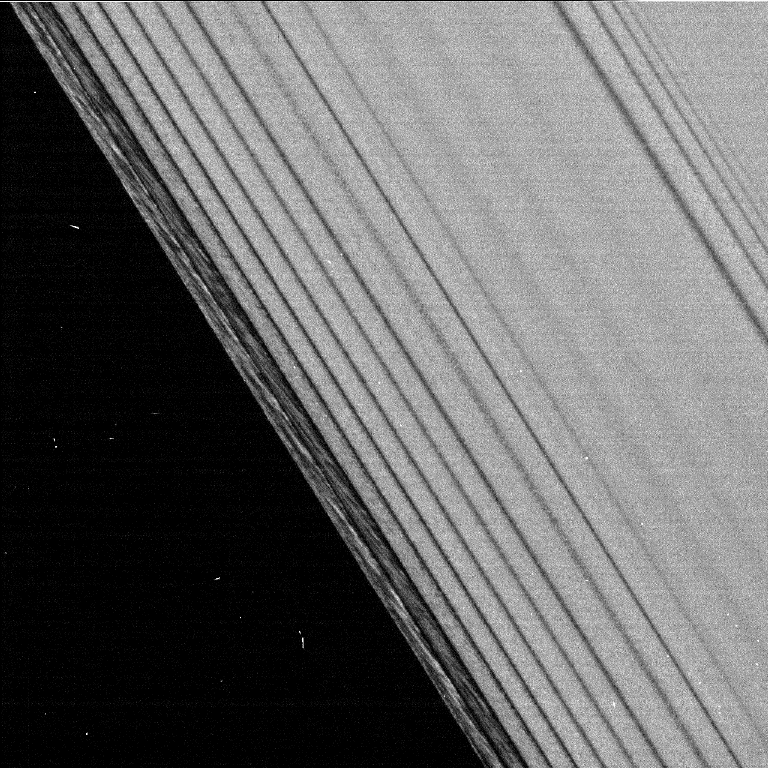

Rippling Rings

This is one of the first images taken by the Cassini spacecraft after it successfully entered Saturn’s orbit. It was taken by the spacecraft’s narrow angle camera.

Credit: NASA/JPL/Space Science Institute